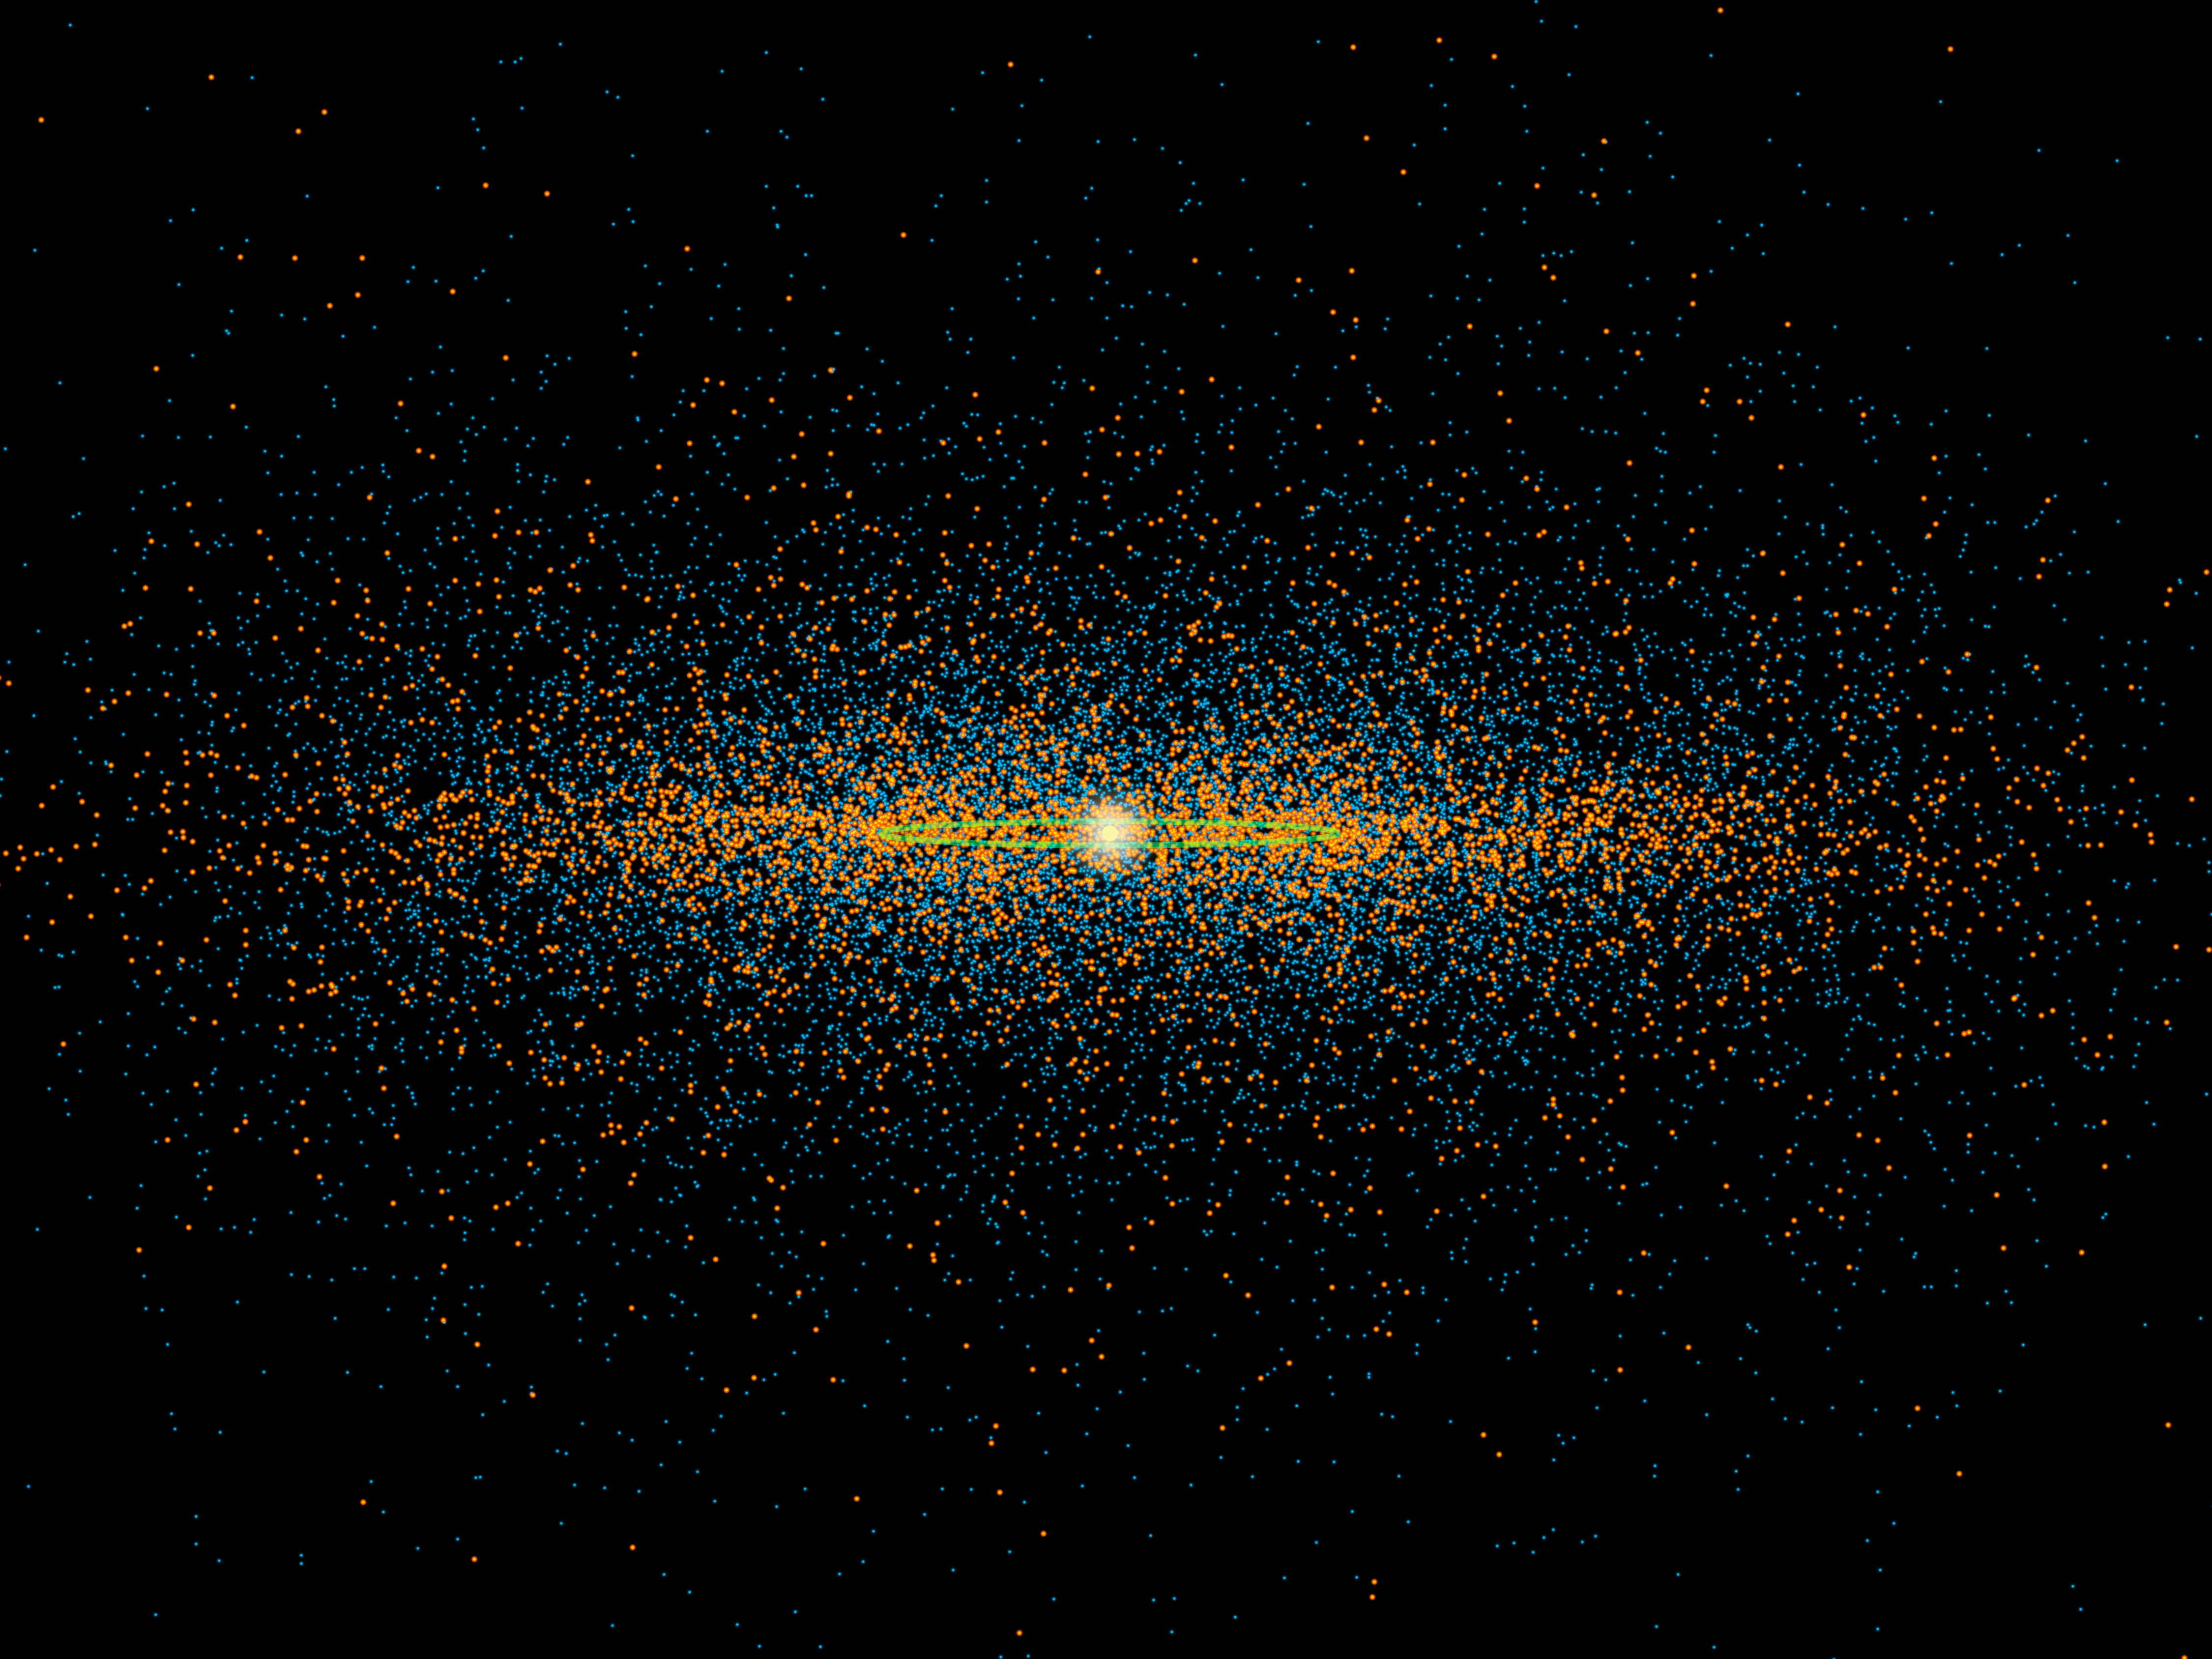

Edge-on View of Near-Earth Asteroids

New results from NASA’s NEOWISE survey find that more potentially hazardous asteroids, or PHAs, are closely aligned with the plane of our solar system than previous models suggested. PHAs are the subset of near-Earth asteroids (NEAs) with the closest orbits to Earth’s orbit, coming within 5 million miles (about 8 million kilometers). They are also defined as being large enough to survive passage through Earth’s atmosphere and cause damage on a regional, or greater, scale.

This diagram shows an edge-on view of our solar system. The dots represent a snapshot of the population of NEAs and PHAs that scientists think are likely to exist based on the NEOWISE survey. Positions of a simulated population of PHAs on a typical day are shown in bright orange, and the simulated NEAs are blue. Earth’s orbit is green.

The diagram shows that the orbits of the PHAs tend to be more closely aligned with the plane of our solar system, or less tilted above and below the plane, than the NEAs. This characteristic of PHAs was known before the NEOWISE survey. Now, NEOWISE has found the PHAs to be about twice as likely to have these “lower-inclination” orbits than previously thought.

To make these estimates, the NEOWISE project observed a small portion of the total PHA and NEA populations. The survey not only looked at the objects’ orbits but also their total numbers and physical properties such as size. The latest results provide the best count yet of the total PHA population, finding about 4,700 plus or minus 1,500, with diameters larger than 330 feet (about 100 meters). These numbers are in loose agreement with prior, rougher predictions. The NEOWISE team estimates that about 20 to 30 percent of the PHAs thought to exist have actually been discovered to date.

In an earlier study, NEOWISE estimated that there are about 20,500 near-Earth asteroids larger than 330 feet, fewer than previous estimates.

NEOWISE is the asteroid-hunting portion of NASA’s Wide-field Infrared Survey Explorer, or WISE, mission, which scanned the entire sky twice in infrared light before entering hibernation mode in 2011.

JPL manages, and operates the Wide-field Infrared Survey Explorer for NASA’s Science Mission Directorate, Washington. The principal investigator, Edward Wright, is at UCLA. The mission was competitively selected under NASA’s Explorers Program managed by the Goddard Space Flight Center, Greenbelt, Md. The science instrument was built by the Space Dynamics Laboratory, Logan, Utah, and the spacecraft was built by Ball Aerospace & Technologies Corp., Boulder, Colo. Science operations and data processing and archiving take place at the Infrared Processing and Analysis Center at the California Institute of Technology in Pasadena. Caltech manages JPL for NASA.

Credit: NASA/JPL-Caltech